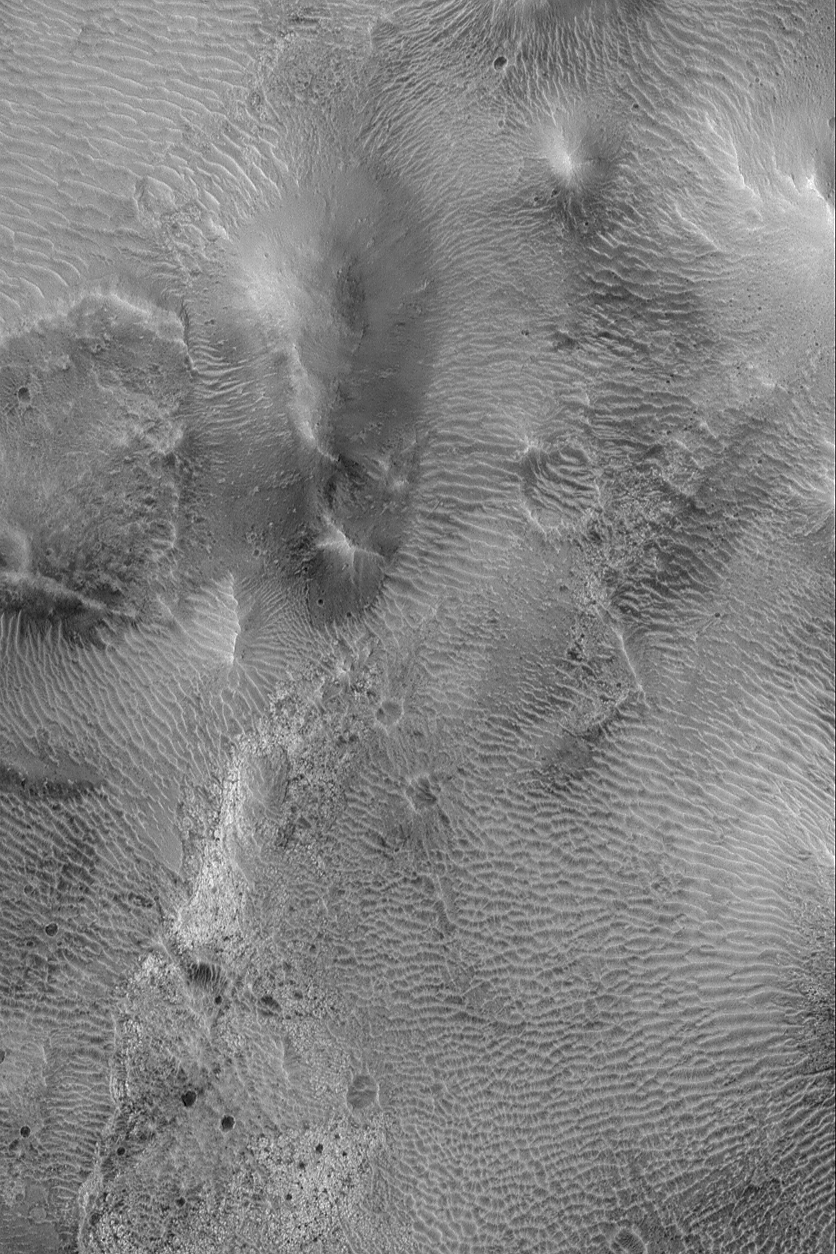

Large Ripples in Cerberus

18 May 2004
Mars is a desert planet, upon which wind has a great influence on the expression of its surface materials. This Mars Global Surveyor (MGS) Mars Orbiter Camera (MOC) image shows large ripples (or small dunes) of windblown sediment among hills in the southeastern Cerberus region near 11.0°N, 199.5°W. Ripple orientations vary throughout the scene, indicating that dominant winds are influenced by the interplay of wind and local topographic features such as craters and hills. The picture covers an area about 3 km (1.9 mi) across and is illuminated by sunlight from the left/lower left.

Credit: NASA/JPL/Malin Space Science Systems